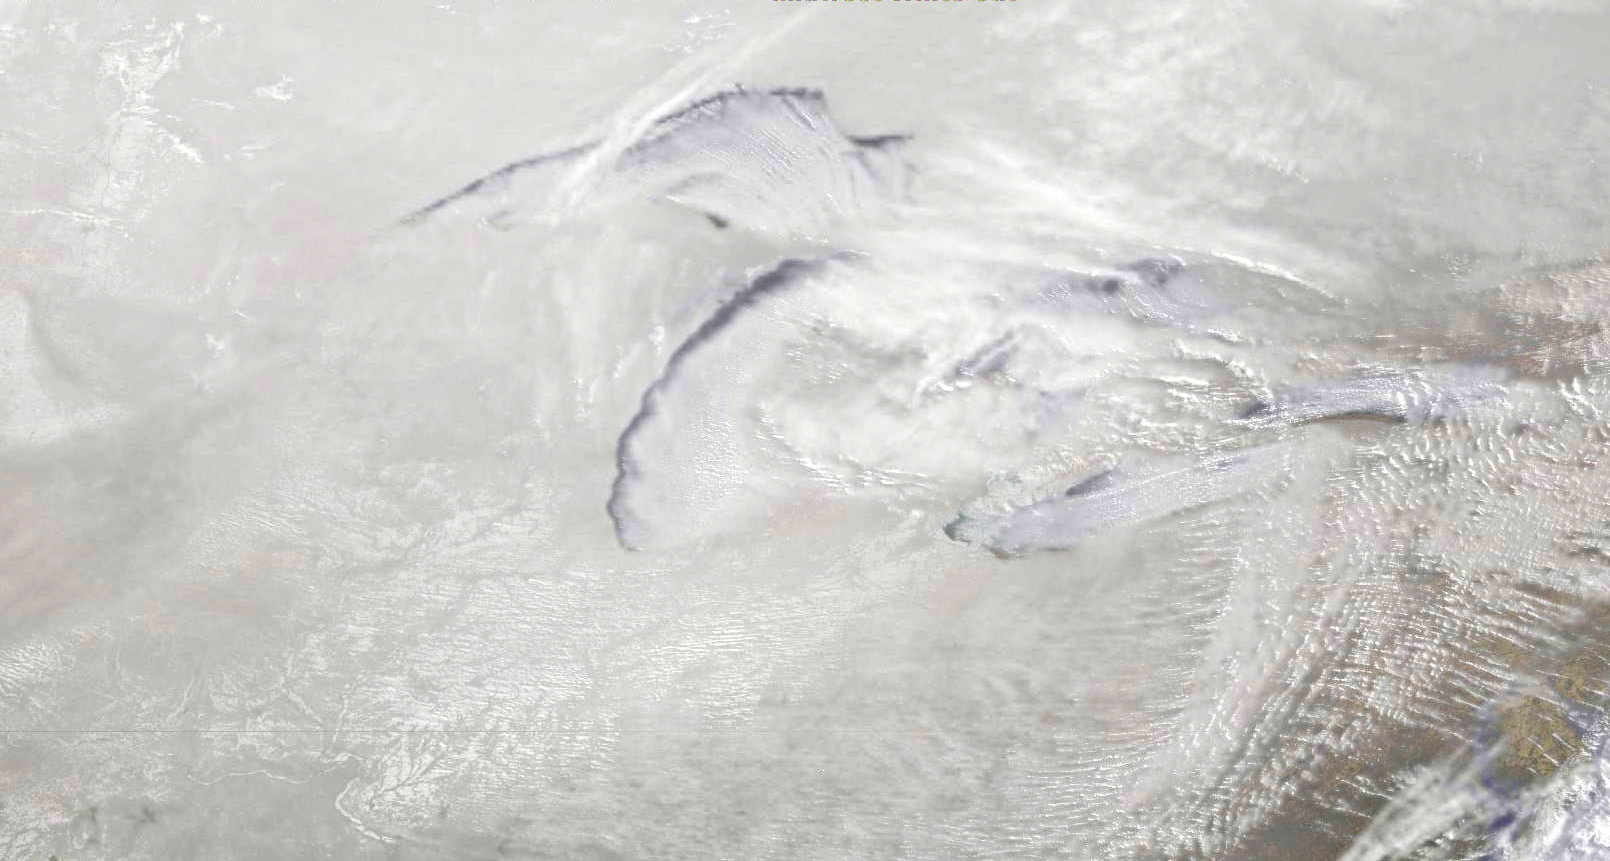

Satellite Sees a Midwest White Out

The GOES-East satellite captured a Midwestern wintertime "White Out" at 2015 UTC/3:15 p.m. EST on January 6, 2014. Blowing snow and intensely cold air created dangerous white-out conditions over the Midwest, particularly around the Great Lakes, where daytime temperatures averaged -20F with a wind chill near -50F. The GOES-East satellite is managed by NOAA. The image was created at NASA's GOES Project at NASA's Goddard Space Flight Center, Greenbelt, Md.

Credit: NASA NOAA GOES Project, Dennis Chesters